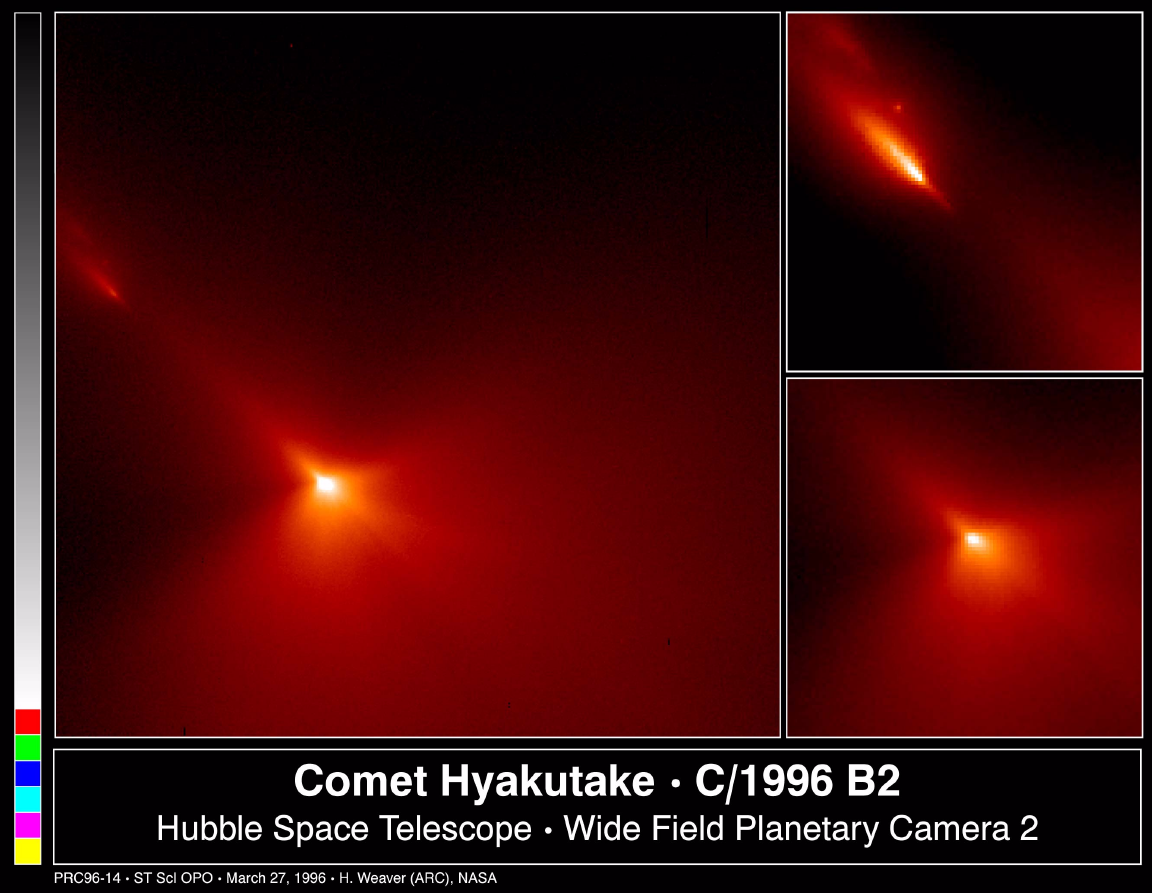

Hubble Probes Inner Region of Comet Hyakutake

These are NASA Hubble Space Telescope images of comet Hyakutake (designated C/1996 B2), taken at 8:30 P.M., EST on Monday, March 25 when the comet passed at a distance of only 9.3 million miles from Earth.

Unlike most of the published images of Hyakutake, these Hubble images focus on a very small region near the heart of the comet, the icy, solid nucleus. The Hubble images provide an exceptionally clear view of the near-nucleus region of comet Hyakutake.

The images were taken through a red filter with the Wide Field Planetary Camera 2 (in WF mode). The sunward and tailward directions are at approximately the 4 o’clock and 11 o’clock positions, respectively. Celestial North and East are at approximately the 5:30 and 2:30 positions, respectively.

FULL-FIELD VIEW (Left) This image is 2070 miles across (3340 km) and shows that most of the dust is being produced on the sunward-facing hemisphere of the comet. Also at upper left are three small pieces which have broken off the comet and are forming there own tails.

Icy regions on the nucleus are activated as they rotate into sunlight, ejecting large amounts of dust in the jets that are faintly visible in this image. Sunlight striking this dust eventually turns it around and “blows” it into the tailward hemisphere. What might be another jet is emanating from the nightside of the nucleus, but this direction might be misleading due to the angle of the jet relative to our line-of-site.

CLOSE-UP OF NUCLEUS (Bottom Right) This expanded view of the near-nucleus region is only 470 miles (760 km) across. The nucleus is near the center of the frame, but the brightest area is probably the tip of the strongest dust jet rather than the nucleus itself. Presumably, the nucleus surface lies just below this bright jet. Further analysis may allow scientists to disentangle the nucleus from its atmosphere (coma), presently its difficult to estimate the nucleus’ size.

CLOSE-UP OF COMET FRAGMENTS (Top Right) This image shows pieces of the nucleus that apparently broke off and were first detected during ground-based observations on March 24. The Hubble image shows at least three separate objects that are probably made up of coarse-grained dust. Large fragments of the nucleus would not be accelerated into the tail, which appears to be the case in this image.

The Wide Field/Planetary Camera 2 was developed by the Jet Propulsion Laboratory and managed by the Goddard Space Flight Center for NASA’s Office of Space Science.

Credit: NASA/JPL/STScI